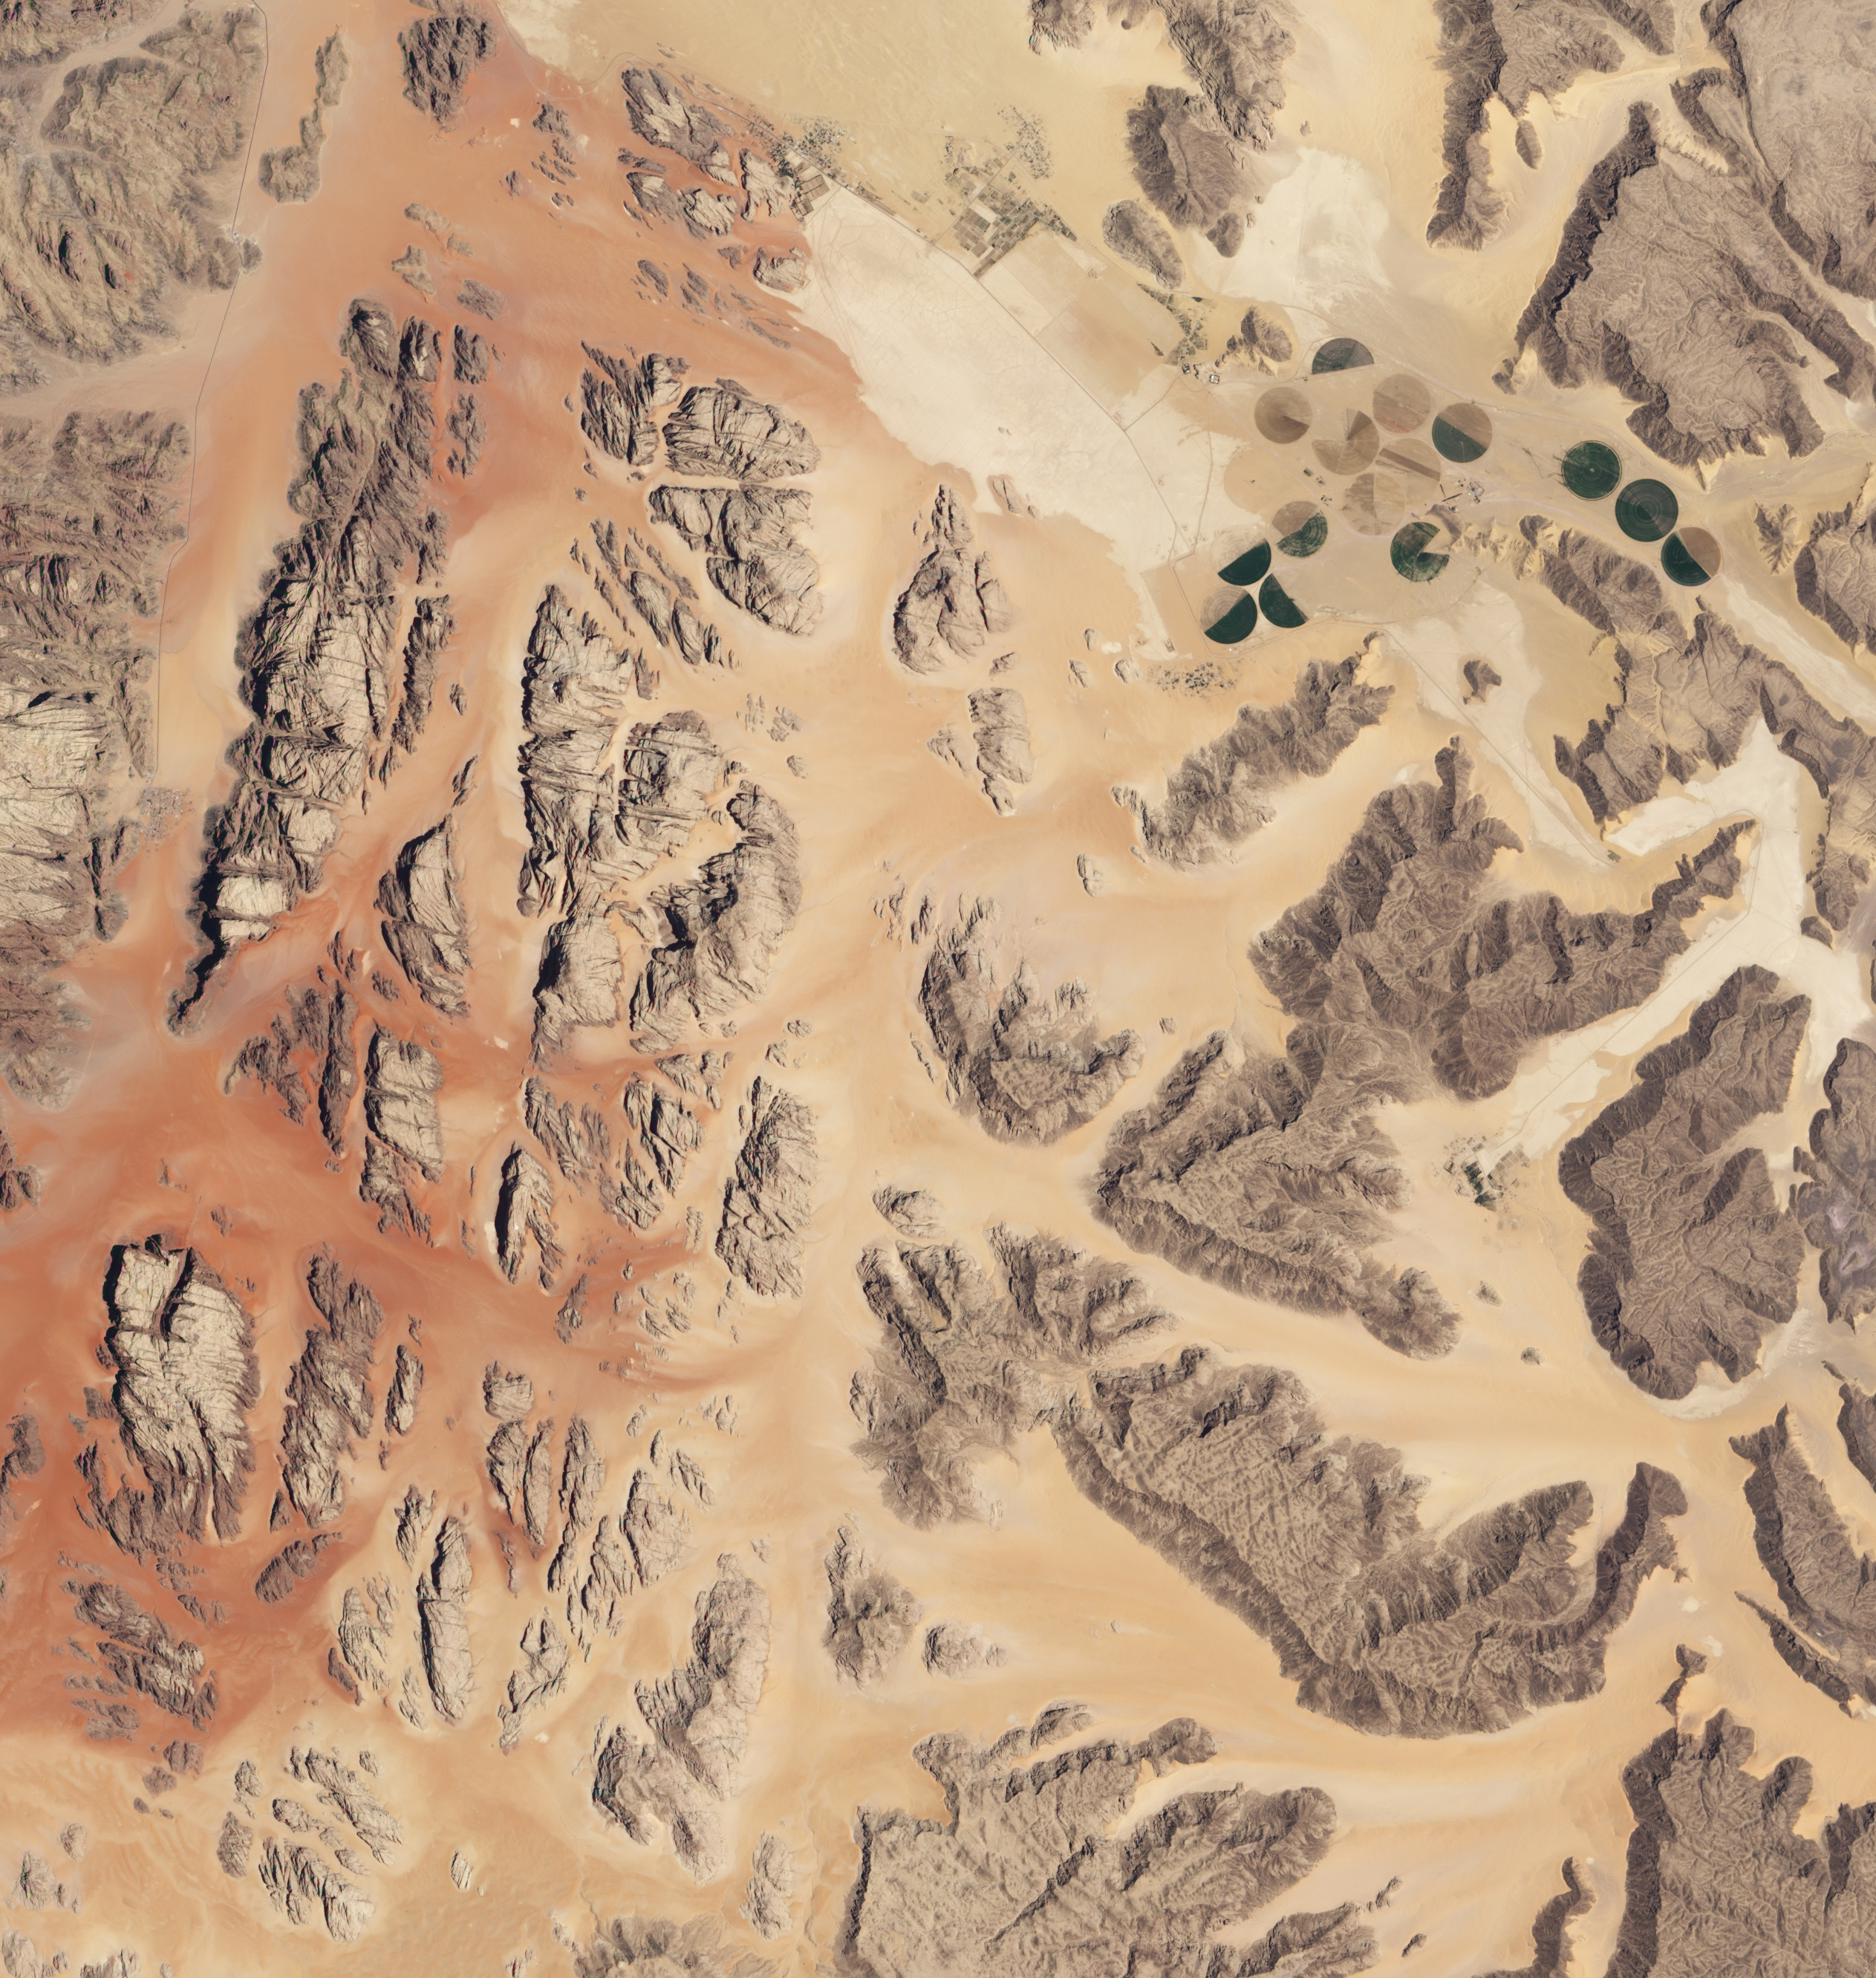

Wadi Rum, Jordan

NASA image acquired July 27, 2001 In southwestern Jordan lies an unusual landscape. Mountains of granite and sandstone rise next to valleys filled with red sand. Some of the mountains reach a height of about 1,700 meters (5,600 feet) above sea level, and many have near-vertical slopes. So alien is this landscape, it’s nicknamed “Valley of the Moon,” and it has served as the film set for a movie about Mars. Yet nomadic people have lived here for thousands of years. Declared a protected area in 1998, this unearthly landscape is Wadi Rum. The Advanced Land Imager (ALI) on NASA’s Earth Observing-1 (EO-1) satellite captured this natural-color image on July 27, 2001. The scene includes part of Wadi Rum and an adjacent area to the east. East of the protected area, fields with center-pivot irrigation make circles of green and brown (image upper right). As the earth tones throughout the image attest, the area is naturally arid, receiving little annual precipitation and supporting only sparse vegetation. Between rocky peaks, the sandy valleys range in color from beige to brick. Ancient granite rocks dating from the Precambrian underlie younger rocks, and some of these basement rocks have eroded into rugged, steep-sloped mountains. The granite mountains have risen thanks partly to crisscrossing fault lines under the park. Overlying the granite are sandstones from the Cambrian and Ordovician Periods, as well as loose sands. Lawrence of Arabia, who fought in the Arab Revolt of 1917–1918, made frequent references to Wadi Rum in his book The Seven Pillars of Wisdom. Likewise, a prominent feature of the protected area is named after the book. Several popular sites in Wadi Rum bear Lawrence of Arabia’s name, but whether he actually visited those sites is uncertain.

Credit: NASA Earth Observatory